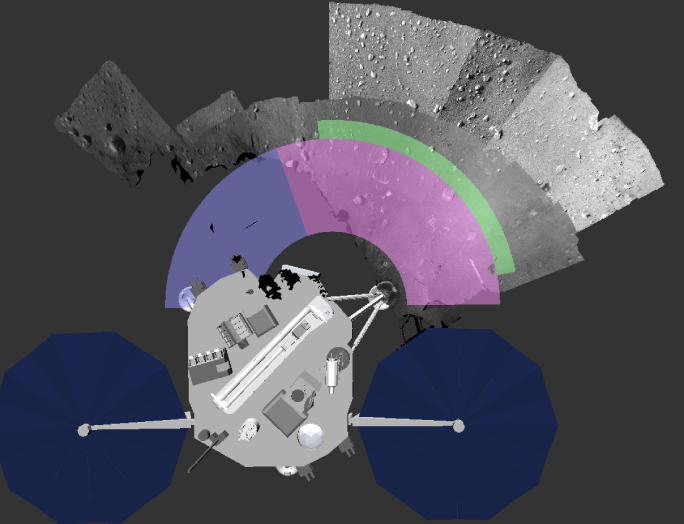

Phoenix Lander Work Area

This image shows NASA’s Phoenix Mars Lander Robotic Arm work area with an overlay. The pink area is available for digging, the green area is reserved for placing the Thermal and Electrical Conductivity Probe (TECP) instrument. Soil can be dumped in the violet area.

Images were displayed using NASA Ames “Viz” visualization software.

The Phoenix Mission is led by the University of Arizona, Tucson, on behalf of NASA. Project management of the mission is by NASA’s Jet Propulsion Laboratory, Pasadena, Calif. Spacecraft development is by Lockheed Martin Space Systems, Denver.

Photojournal Note: As planned, the Phoenix lander, which landed May 25, 2008 23:53 UTC, ended communications in November 2008, about six months after landing, when its solar panels ceased operating in the dark Martian winter.

Credit: NASA/Ames